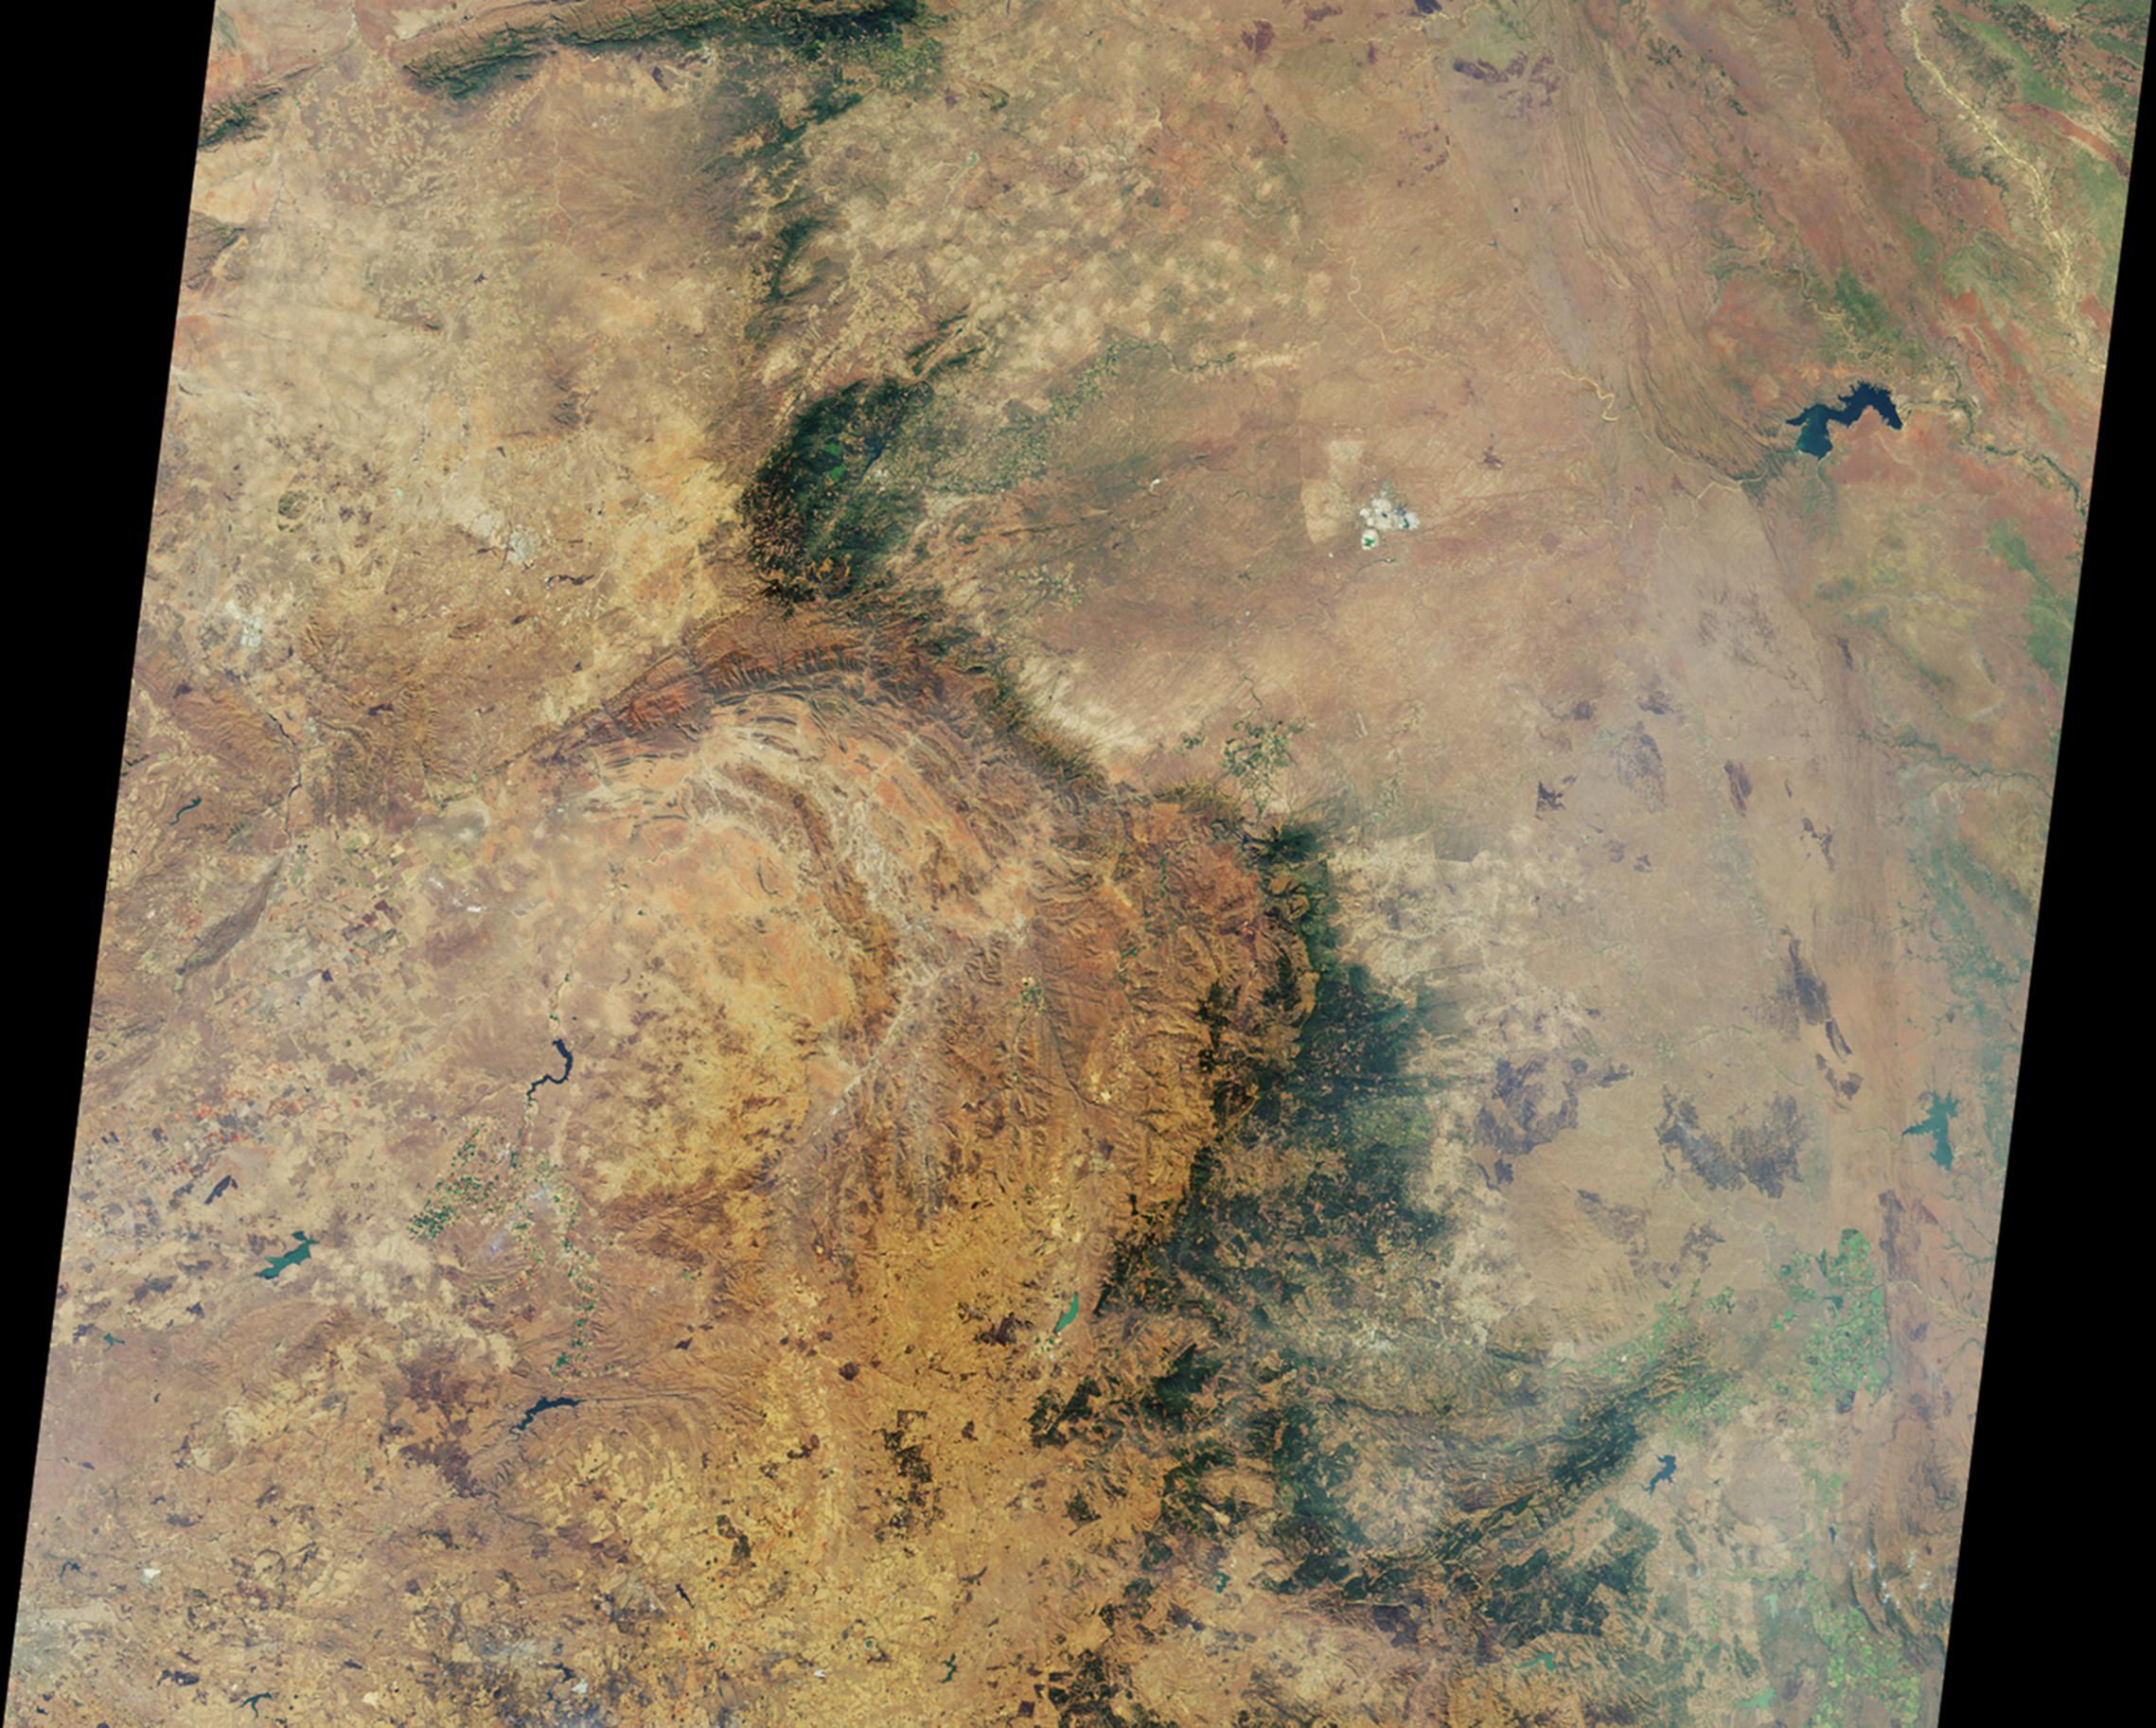

NASA’s MISR Views Kruger National Park

This image is a nadir camera view of the area around Kruger National Park in northeastern South Africa, acquired by the Multi-angle Imaging SpectroRadiometer (MISR) instrument on Aug. 18, 2010 during Terra orbit 56735. The imaged area is 380 kilometers (236 miles) wide. The bright white feature above and to the right of image center is the Palabora Copper Mine, and the water body near upper right is Lake Massingir in Mozambique. Kruger National Park lies between these landmarks and stretches from north to south for some 350 kilometers (217 miles).

MISR was built and is managed by NASA’s Jet Propulsion Laboratory, Pasadena, Calif., for NASA’s Science Mission Directorate, Washington, D.C. Terra is managed by NASA’s Goddard Space Flight Center, Greenbelt, Md.

Credit: NASA/GSFC/LaRC/JPL, MISR Team